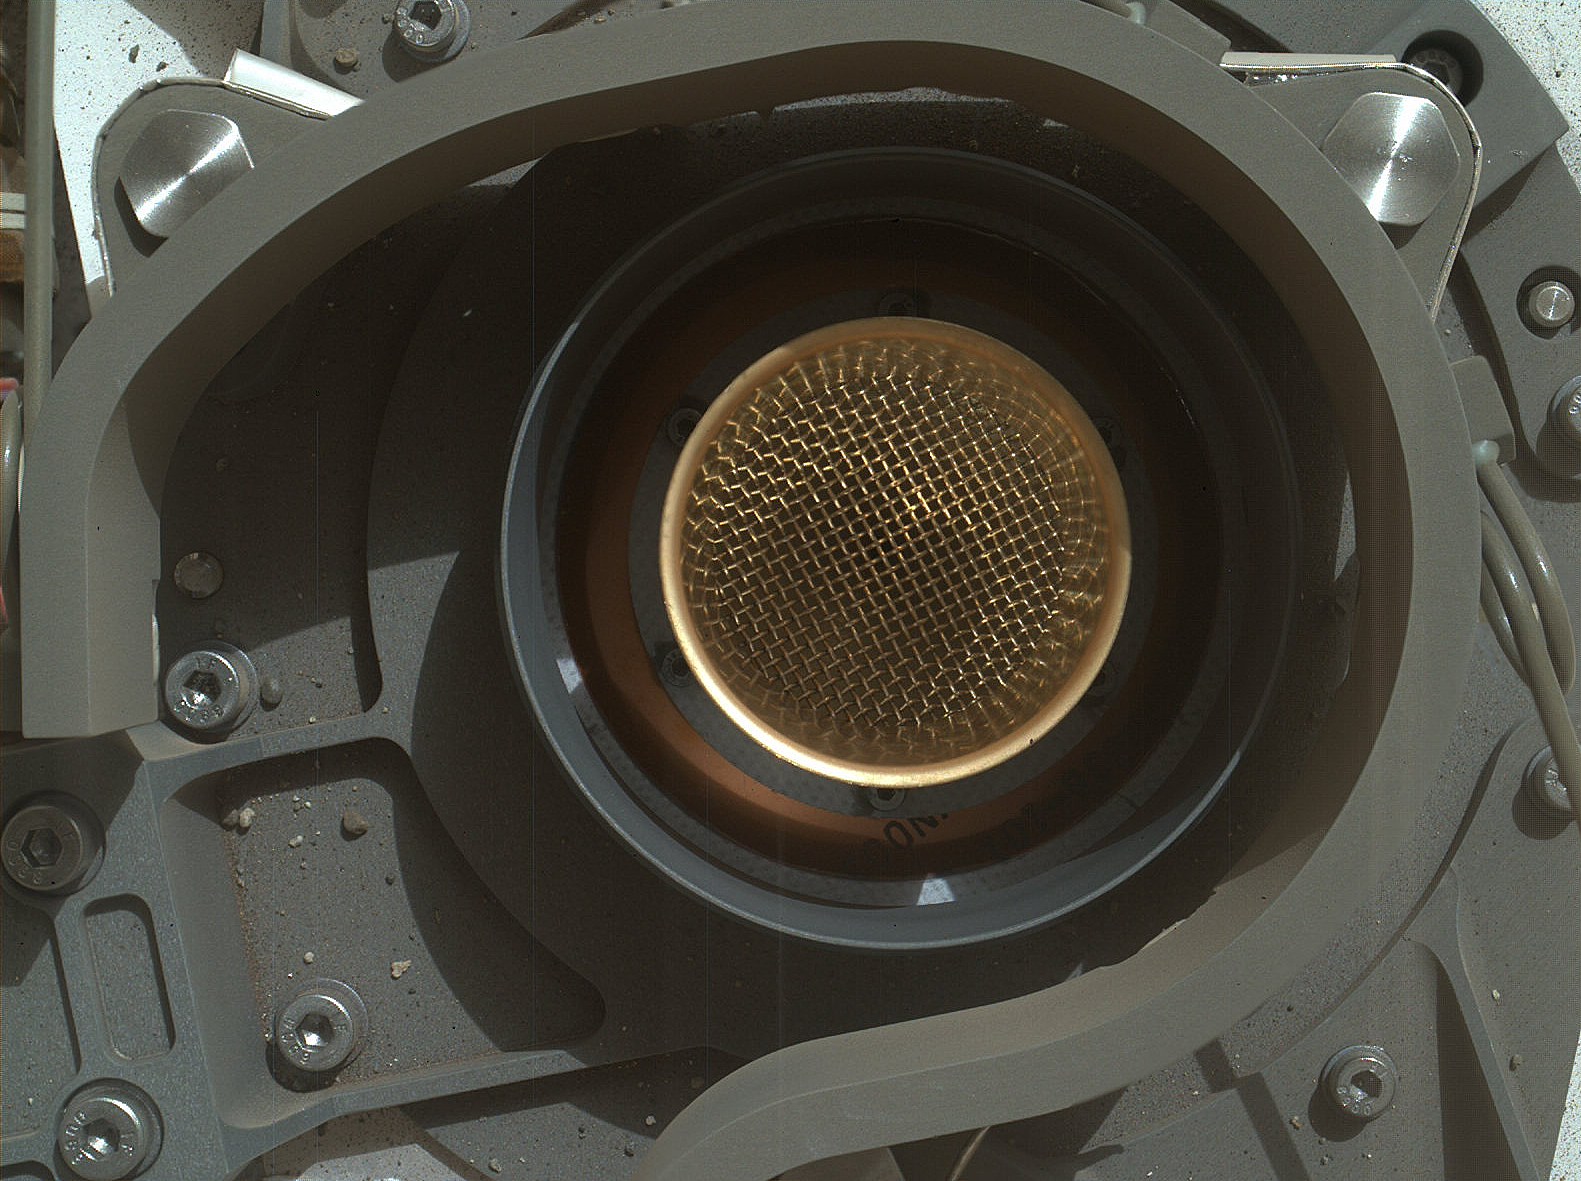

Say ‘Ahh’ on Mars

This image from NASA’s Curiosity rover shows the open inlet where powdered rock and soil samples will be funneled down for analysis. It was taken by the Mars Hand Lens Imager (MAHLI) on Curiosity’s 36th Martian day, or sol, of operations on Mars (Sept. 11, 2012). MAHLI was about 8 inches (20 centimeters) away from the mouth of the Chemistry and Mineralogy (CheMin) instrument when it took the picture. The entrance of the funnel is about 1.4 inches (3.5 centimeters) in diameter. The mesh screen is about 2.3 inches (5.9 centimeters) deep. The mesh size is 0.04 inches (1 millimeter). Once the samples have gone down the funnel, CheMin will be shooting X-rays at the samples to identify and quantify the minerals.

Engineers and scientists use images like these to check out Curiosity’s instruments. This image is a composite of eight MAHLI pictures acquired at different focus positions and merged onboard the instrument before transmission to Earth; this is the first time the MAHLI performed this technique since arriving at Curiosity’s field site inside Gale Crater. The image also shows angular and rounded pebbles and sand that were deposited on the rover deck during landing on Aug. 5, 2012 PDT (Aug. 6, 2012 EDT).

Credit: NASA/JPL-Caltech/MSSS